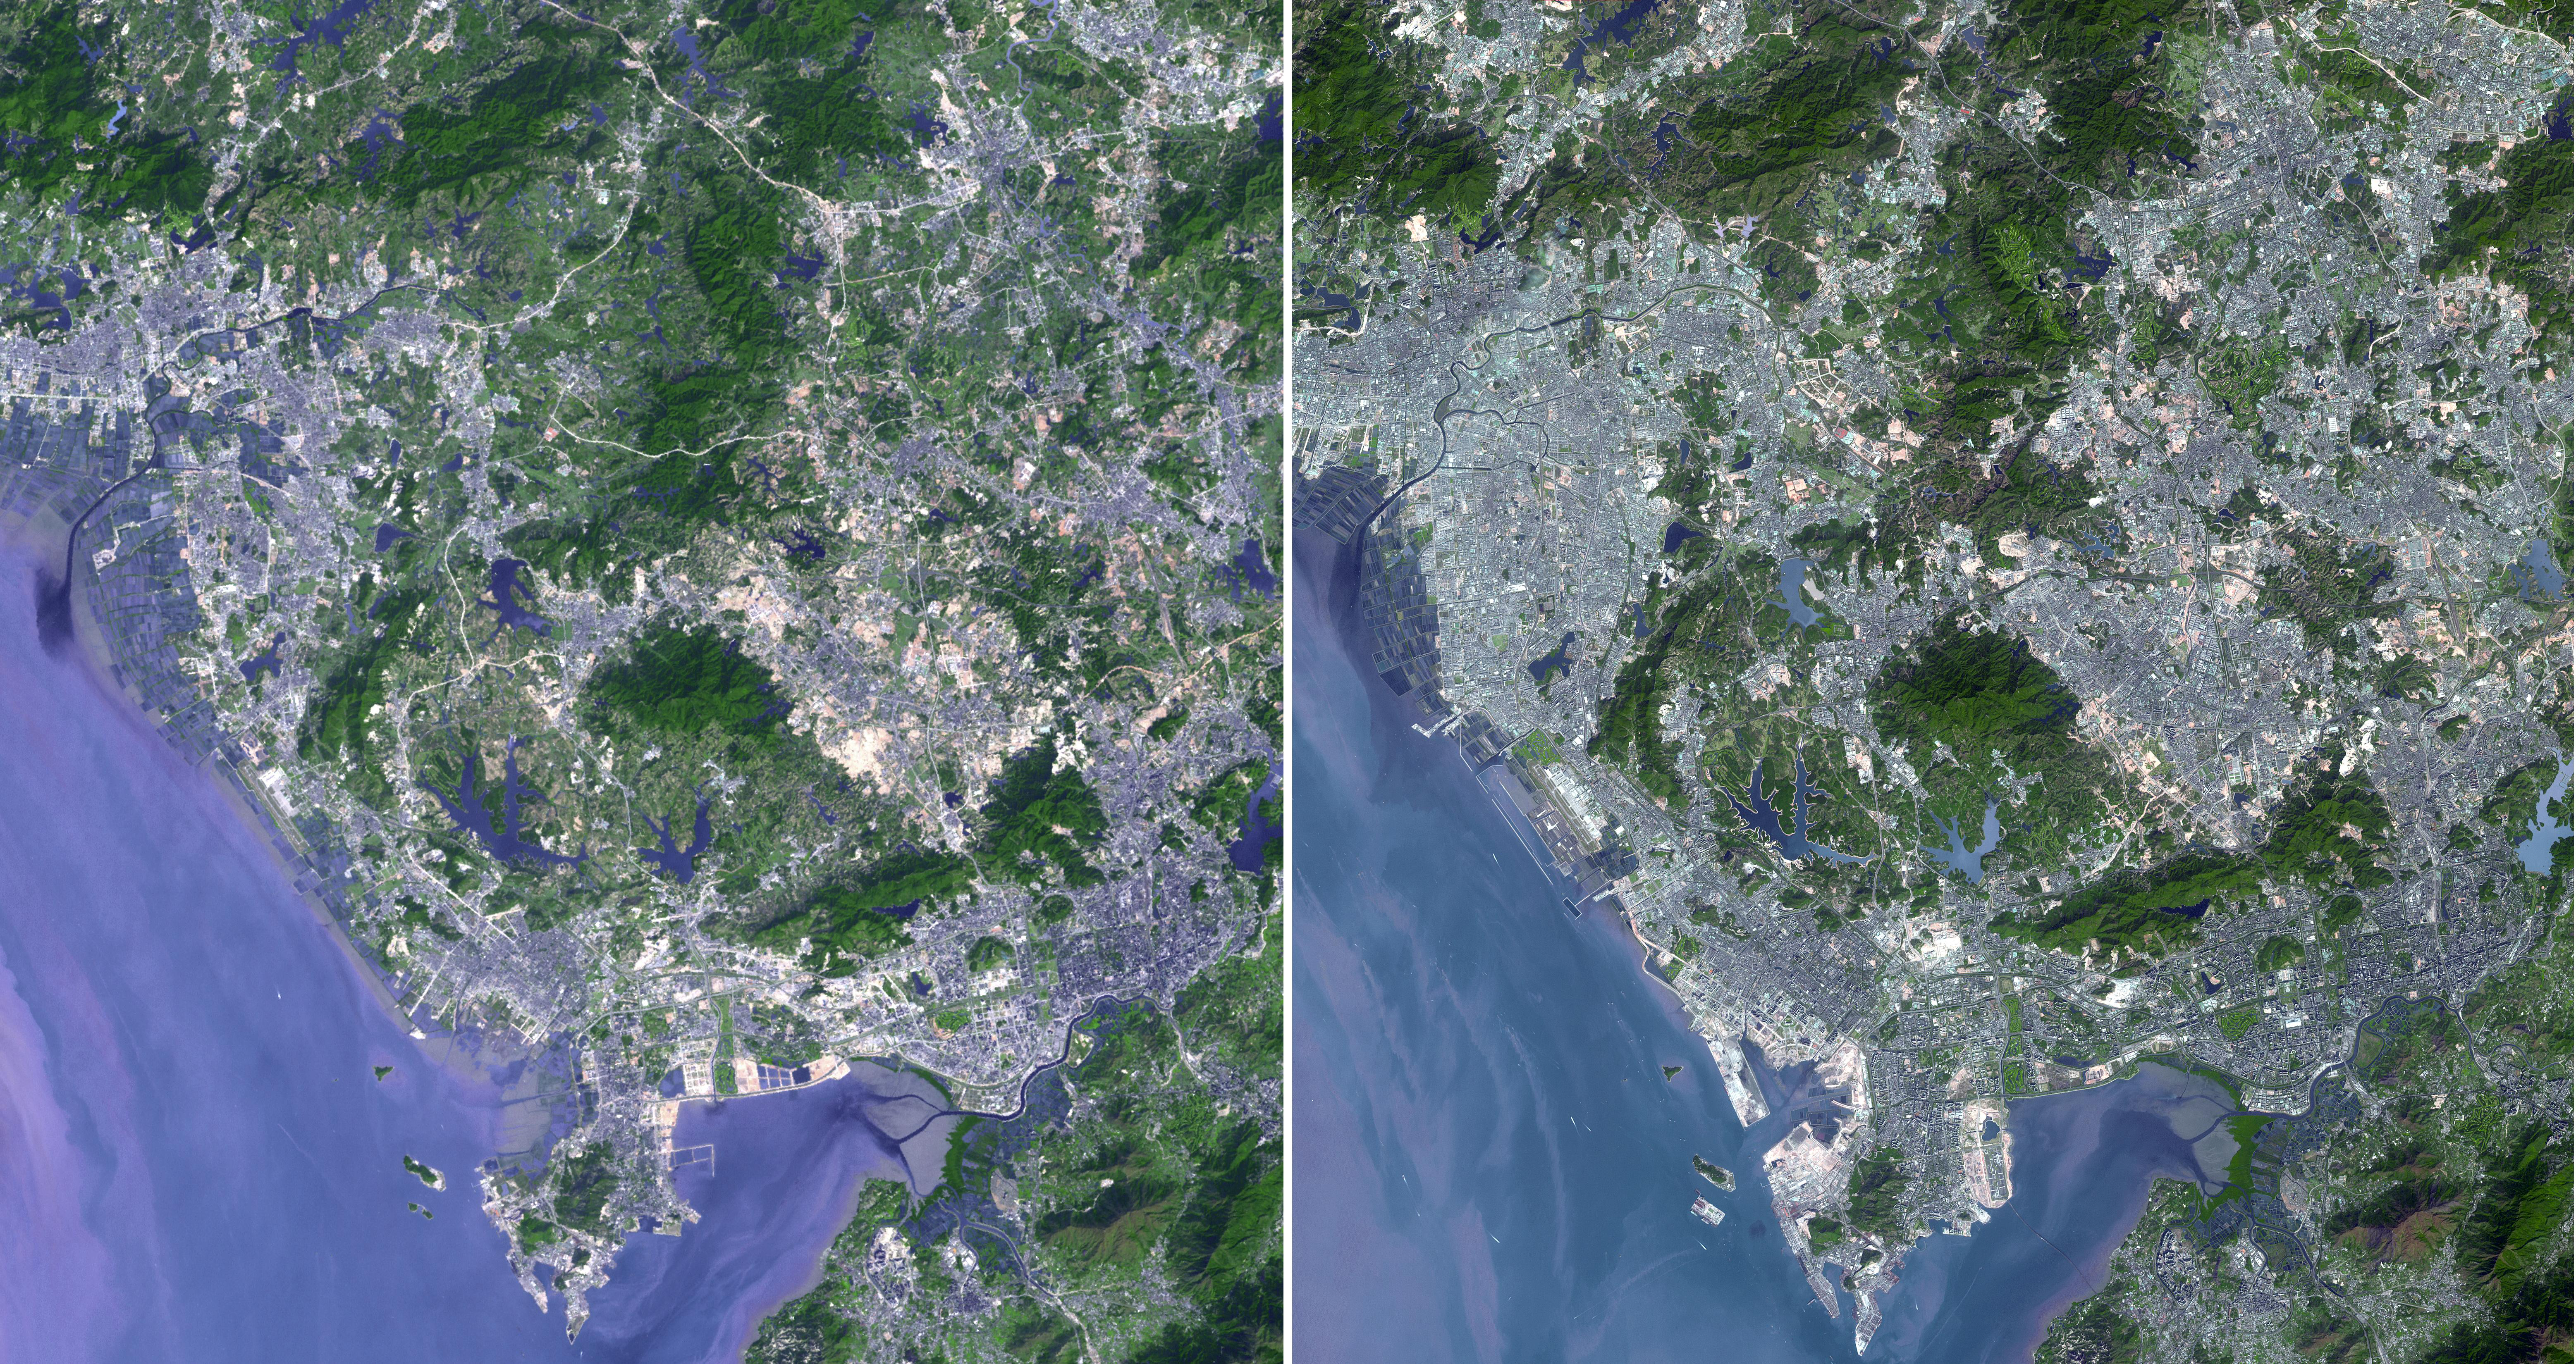

Shenzhen, PRC

Shenzhen is a city of sub-provincial administrative status in southern China’s Guangdong province, immediately north of Hong Kong, and located in the Pearl River Delta. Owing to China’s economic liberalization under the policies of Deng Xiaoping, the area became China’s first and most successful Special Economic Zones. In the 1970s Shenzhen was a small fishing village. The transformation to a modern cityscape was rapid and widespread. Evidence of urbanization is evident in these two images from 1999 acquired by the Landsat Thematic Mapper, and from 2008 acquired by ASTER. In addition, Shenzhen is the second busiest port in mainland China. The images were acquired on November 15, 1999 and January 1, 2008, cover an area of 49.5 x 46.5 km, and are located at 22.6 degrees north latitude, 113.9 degrees east longitude.

With its 14 spectral bands from the visible to the thermal infrared wavelength region and its high spatial resolution of 15 to 90 meters (about 50 to 300 feet), ASTER images Earth to map and monitor the changing surface of our planet. ASTER is one of five Earth-observing instruments launched December 18, 1999, on NASA’s Terra satellite. The instrument was built by Japan’s Ministry of Economy, Trade and Industry. A joint U.S./Japan science team is responsible for validation and calibration of the instrument and the data products.

The broad spectral coverage and high spectral resolution of ASTER provides scientists in numerous disciplines with critical information for surface mapping and monitoring of dynamic conditions and temporal change. Example applications are: monitoring glacial advances and retreats; monitoring potentially active volcanoes; identifying crop stress; determining cloud morphology and physical properties; wetlands evaluation; thermal pollution monitoring; coral reef degradation; surface temperature mapping of soils and geology; and measuring surface heat balance.

The U.S. science team is located at JPL, Pasadena, Calif. The Terra mission is part of NASA’s Science Mission Directorate.

Credit: NASA/GSFC/METI/ERSDAC/JAROS, and U.S./Japan ASTER Science Team